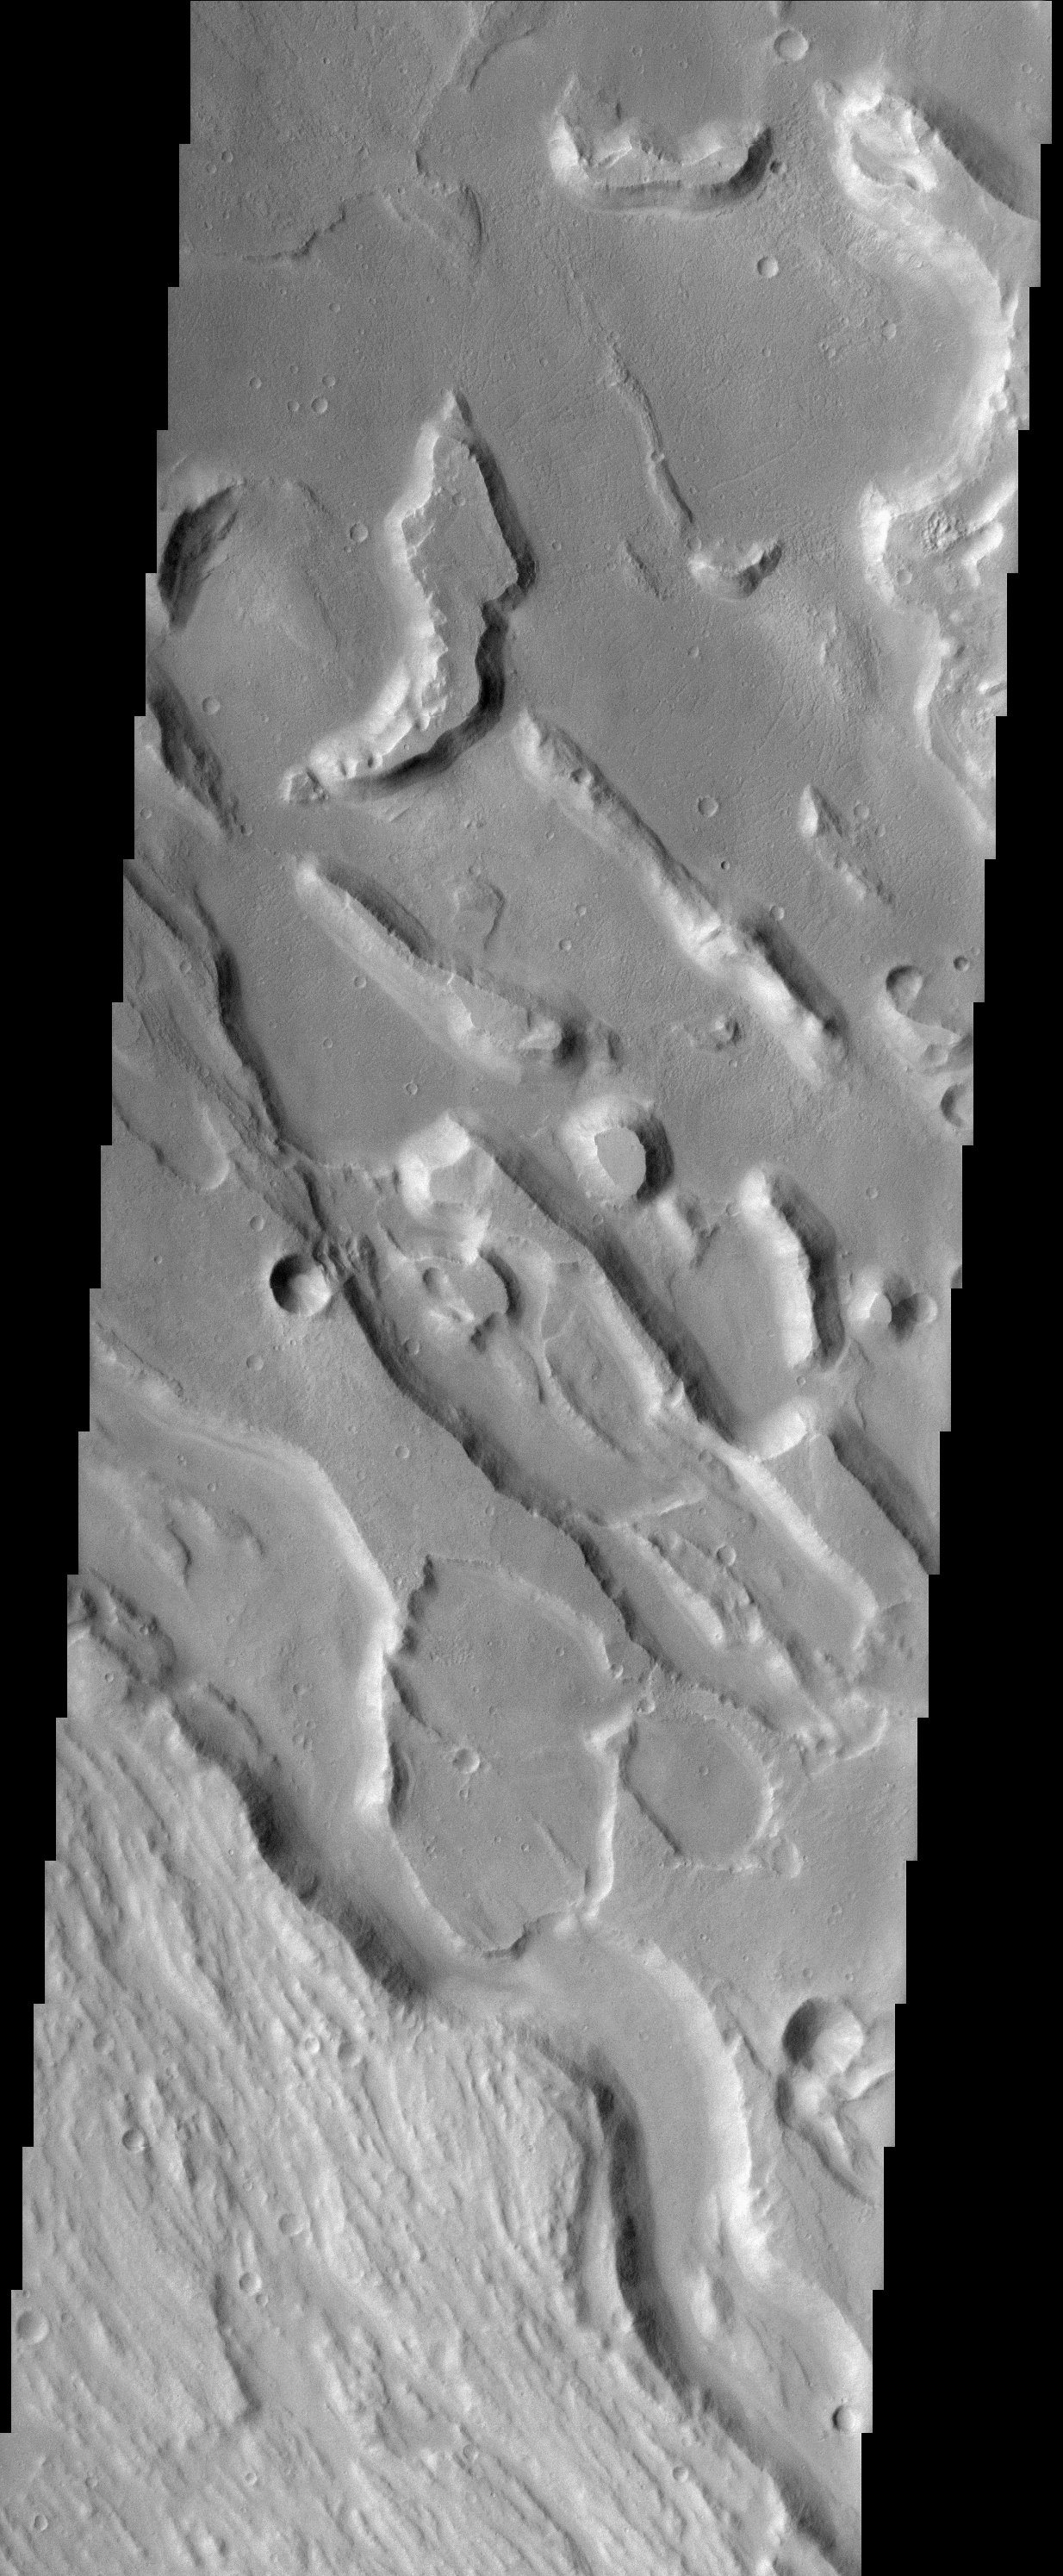

Ares Vallis Polygons

This jumble of eroded ridges and mesas occurs within Ares Vallis, one of the largest catastrophic outflow channels on the planet. Floods raged through this channel, portions of which are up to 25 km wide, pouring out into the Chryse Basin to the north. Close inspection of the THEMIS image reveals polygonal shapes on the floor of the channel system. Polygonal terrain on Mars is fairly common although the variety of forms and scales of the polygons suggests multiple modes of origin. Those in Ares Vallis resemble giant desiccation polygons that form in soils on Earth when a moist layer at depth drys out. While polygons can form in icy soils (permafrost) and even lava flows, their presence in a channel thought to have been carved by flowing water is at least consistent with a mode of origin that involved liquid water.

Note: this THEMIS visual image has not been radiometrically nor geometrically calibrated for this preliminary release. An empirical correction has been performed to remove instrumental effects. A linear shift has been applied in the cross-track and down-track direction to approximate spacecraft and planetary motion. Fully calibrated and geometrically projected images will be released through the Planetary Data System in accordance with Project policies at a later time.

NASA’s Jet Propulsion Laboratory manages the 2001 Mars Odyssey mission for NASA’s Office of Space Science, Washington, D.C. The Thermal Emission Imaging System (THEMIS) was developed by Arizona State University, Tempe, in collaboration with Raytheon Santa Barbara Remote Sensing. The THEMIS investigation is led by Dr. Philip Christensen at Arizona State University. Lockheed Martin Astronautics, Denver, is the prime contractor for the Odyssey project, and developed and built the orbiter. Mission operations are conducted jointly from Lockheed Martin and from JPL, a division of the California Institute of Technology in Pasadena.

Credit: NASA/JPL/Arizona State University